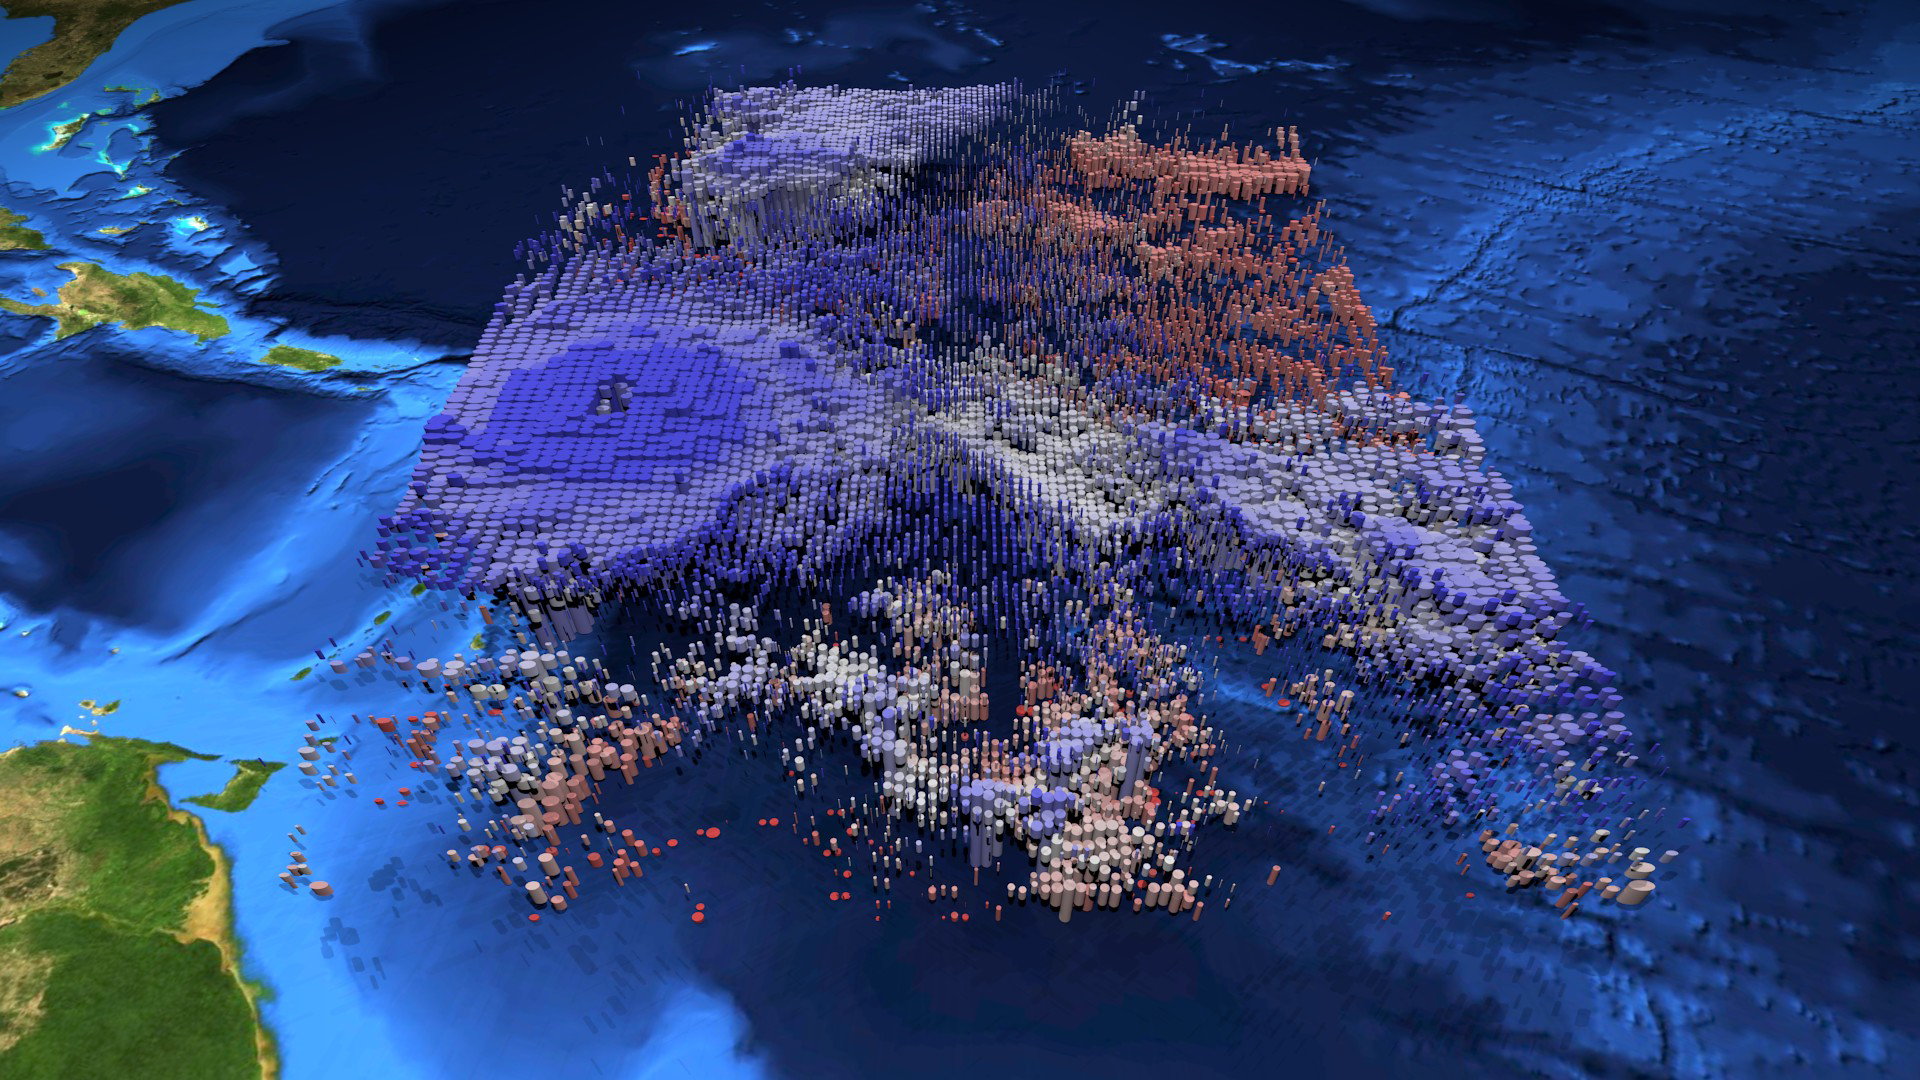

Hurricane Irma’s Cloud Structure as Seen by NASA’s AIRS

The large-scale structure of clouds in and around Hurricane Irma is seen in this animation and still image created with data from the Atmospheric Infrared Sounder (AIRS) instrument on NASA’s Aqua satellite. The clouds are typical of tropical areas both nearby and away from tropical cyclones. Observations were taken at 1 p.m. EDT (5 p.m. UTC) on Tuesday, Sept. 5, 2017, as Irma approached the Caribbean islands and was just becoming a powerful Category 5 storm. Each cylinder represents a volume of cloud detected by AIRS. The oval cylinder ends represent a region viewed by AIRS, with the oval sizes adjusted to reflect the proportion of clouds filling the area viewed. The largest ovals are about 30 miles (45 kilometers) across. The height of the cylinders indicates the cloud thickness, with thickest clouds reaching down to the surface. The vertical scale is exaggerated 15 times. Colors represent temperatures at the tops of the clouds. The perspective views the storm diagonally from above with an initial view toward the north-northwest, with the perspective rotating clockwise for a full circle. The area depicted is about 1,000 miles by 800 miles across (1,600 by 1,300 kilometers). At the start of the loop, North America is seen at the top of the image, and coastal Venezuela at the lower right. In the initial perspective, cirrus clouds (thin and blue), associated with flow outward from the top of the hurricane, overlie warmer (pink and red) shallow clouds. About five seconds into the loop, the deep clouds in the middle of Irma are easily seen. The most dangerous parts of Irma are within the region of high and cold (blue), thick clouds surrounding the central eye. The clouds are cold because they are carried to high, cold altitudes by vigorous thunderstorms within the hurricane. The eye itself is nearly cloud free, but the few clouds within it are low and warm. As the perspective shift toward the south-southeast around seven seconds into the loop, another storm system well north of Irma can be seen. It contains high, thick clouds, with more cirrus carried outward over shallow clouds. At about nine seconds, more outflow from Irma is seen, with high, thin clouds over shallow clouds once again apparent. Shortly afterward when the view is toward the southwest, yet more deep clouds and their outflowing cirrus clouds are apparent. This image depicts many of the clouds typical of the tropics even when cyclones are not present: high, cold thunderstorms pushing cirrus clouds over nearby regions containing many warm, shallow clouds. The animation also shows the structure typical of tropical cyclones around the world: very strong thunderstorms lifting clouds into cold parts of the atmosphere, with strong outflow at upper levels carrying cirrus clouds away from the storm center, and the storm organized symmetrically around a central eye.

About AIRS
The Atmospheric Infrared Sounder, AIRS, in conjunction with the Advanced Microwave Sounding Unit, AMSU, senses emitted infrared and microwave radiation from Earth to provide a three-dimensional look at Earth’s weather and climate. Working in tandem, the two instruments make simultaneous observations all the way down to Earth’s surface, even in the presence of heavy clouds. With more than 2,000 channels sensing different regions of the atmosphere, the system creates a global, three-dimensional map of atmospheric temperature and humidity, cloud amounts and heights, greenhouse gas concentrations, and many other atmospheric phenomena. Launched into Earth orbit in 2002, the AIRS and AMSU instruments fly onboard NASA’s Aqua spacecraft and are managed by NASA’s Jet Propulsion Laboratory in Pasadena, California, under contract to NASA. JPL is a division of the California Institute of Technology in Pasadena.

Credit: NASA/JPL-Caltech